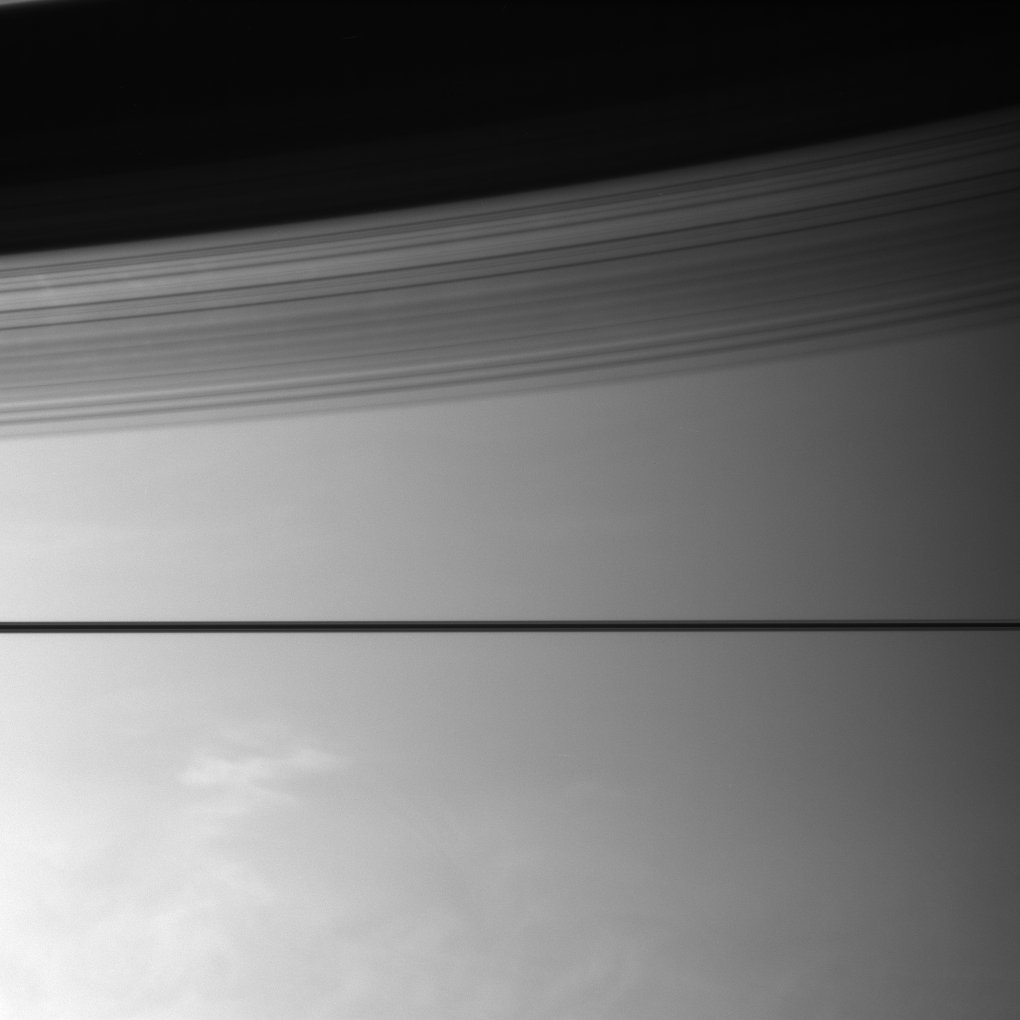

Above and Below

Saturn’s rings divide this scene, casting graceful shadows onto the planet. Below, bright clouds hint at the turbulent world beneath the haze.

This view looks toward the unilluminated side of the rings from less than a degrees above the ringplane.

The image was taken with the Cassini spacecraft narrow-angle camera on Aug. 13, 2007 using a spectral filter sensitive to wavelengths of infrared light centered at 750 nanometers. The view was acquired at a distance of approximately 4.1 million kilometers (2.5 million miles) from Saturn. Image scale is 24 kilometers (15 miles) per pixel.

The Cassini-Huygens mission is a cooperative project of NASA, the European Space Agency and the Italian Space Agency. The Jet Propulsion Laboratory, a division of the California Institute of Technology in Pasadena, manages the mission for NASA’s Science Mission Directorate, Washington, D.C. The Cassini orbiter and its two onboard cameras were designed, developed and assembled at JPL. The imaging operations center is based at the Space Science Institute in Boulder, Colo.

Credit: NASA/JPL/Space Science Institute